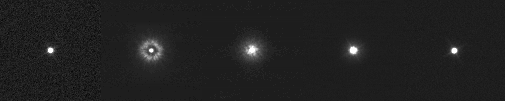

Reconditioning of Cassini Narrow-Angle Camera

These five images of single stars, taken at different times with the narrow-angle camera on NASA’s Cassini spacecraft, show the effects of haze collecting on the camera’s optics, then successful removal of the haze by warming treatments.

The image on the left was taken on May 25, 2001, before the haze problem occurred. It shows a star named HD339457.

The second image from left, taken May 30, 2001, shows the effect of haze that collected on the optics when the camera cooled back down after a routine-maintenance heating to 30 degrees Celsius (86 degrees Fahrenheit). The star is Maia, one of the Pleiades.

The third image was taken on October 26, 2001, after a weeklong decontamination treatment at minus 7 C (19 F). The star is Spica.

The fourth image was taken of Spica January 30, 2002, after a weeklong decontamination treatment at 4 C (39 F).

The final image, also of Spica, was taken July 9, 2002, following three additional decontamination treatments at 4 C (39 F) for two months, one month, then another month.

Cassini, on its way toward arrival at Saturn in 2004, is a cooperative project of NASA, the European Space Agency and the Italian Space Agency. The Jet Propulsion Laboratory, a division of the California Institute of Technology in Pasadena, manages the Cassini mission for NASA’s Office of Space Science, Washington, D.C.

Credit: NASA/JPL